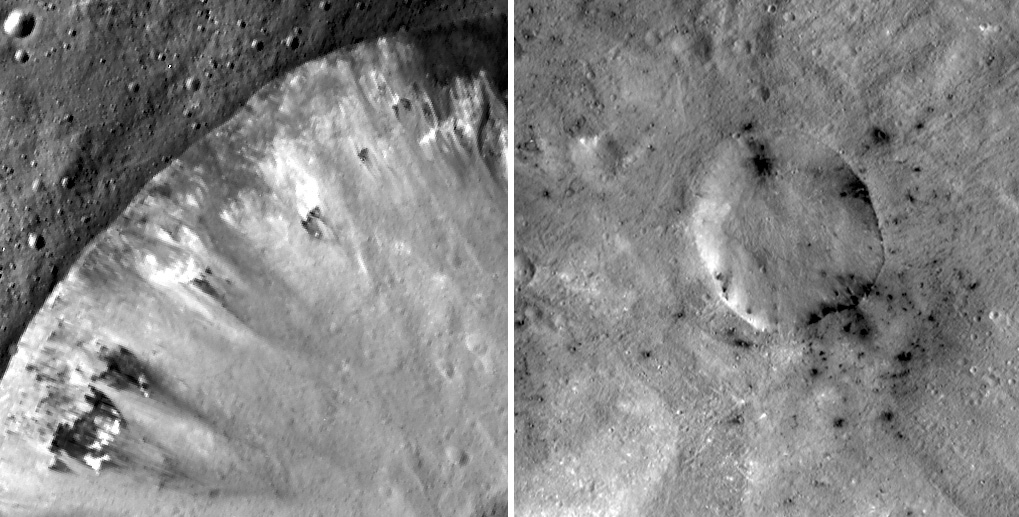

Dark Crater Rims

These mosaic images from NASA’s Dawn mission show how dark, carbon-rich materials tend to speckle the rims of smaller craters or their immediate surroundings on the giant asteroid Vesta. The image on the left is Numisia Crater and the image on the right is a shallow, unnamed crater in the Sextilia quadrangle.

The left-hand image was obtained by Dawn’s framing camera during its low-altitude mapping orbit phase, about 130 miles (210) kilometers above the surface. The image on the right was obtained during Dawn’s high-altitude mapping orbit, about 420 miles (680 kilometers) above the surface. The images have been photometrically corrected. North is up.

The Dawn mission to Vesta and Ceres is managed by NASA’s Jet Propulsion Laboratory, a division of the California Institute of Technology in Pasadena, for NASA’s Science Mission Directorate, Washington. UCLA is responsible for overall Dawn mission science. The Dawn framing cameras were developed and built under the leadership of the Max Planck Institute for Solar System Research, Katlenburg-Lindau, Germany, with significant contributions by DLR German Aerospace Center, Institute of Planetary Research, Berlin, and in coordination with the Institute of Computer and Communication Network Engineering, Braunschweig. The framing camera project is funded by the Max Planck Society, DLR and NASA/JPL.

Credit: NASA/JPL-Caltech/UCLA/MPS/DLR/IDA